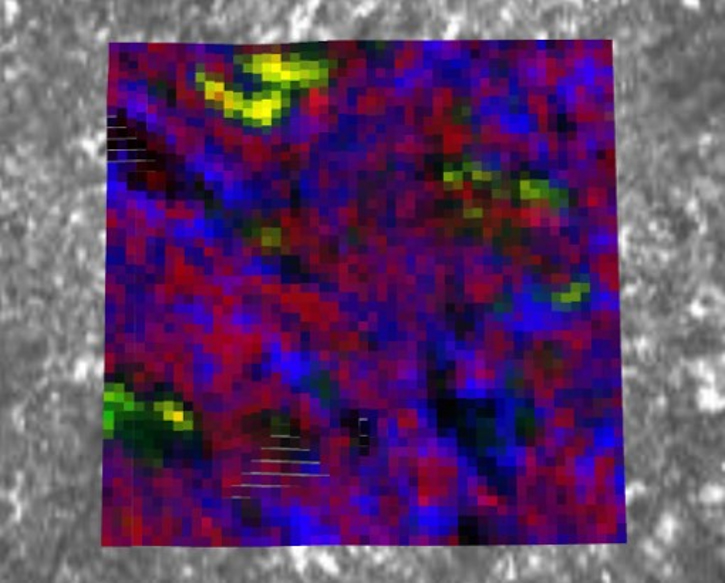

PIXL Image of Salts in Bellegarde

NASA’s Perseverance Mars rover used its PIXL (Planetary Instrument for X-ray Lithochemistry) instrument to analyze the “Bellegarde” abrasion target – created when the rover scraped away surface area of the rock named “Rochette” – revealing salt minerals (the yellow color in the image). Salt crystals could have trapped bubbles of ancient water that, after the samples are returned to Earth, scientists could use to learn more about the environment these salts formed in.

NASA’s Jet Propulsion Laboratory built and manages operations of Perseverance and Ingenuity for the agency. Caltech in Pasadena, California, manages JPL for NASA. WATSON was built by Malin Space Science Systems (MSSS) in San Diego and is operated jointly by MSSS and JPL.

A key objective for Perseverance’s mission on Mars is astrobiology, including the search for signs of ancient microbial life. The rover will characterize the planet’s geology and past climate, pave the way for human exploration of the Red Planet, and be the first mission to collect and cache Martian rock and regolith (broken rock and dust).

Subsequent NASA missions, in cooperation with ESA (European Space Agency), would send spacecraft to Mars to collect these sealed samples from the surface and return them to Earth for in-depth analysis.

The Mars 2020 Perseverance mission is part of NASA’s Moon to Mars exploration approach, which includes Artemis missions to the Moon that will help prepare for human exploration of the Red Planet.

JPL, which is managed for NASA by Caltech in Pasadena, California, built and manages operations of the Perseverance rover.

Credit: NASA/JPL/Caltech/DTU/UW/QUT